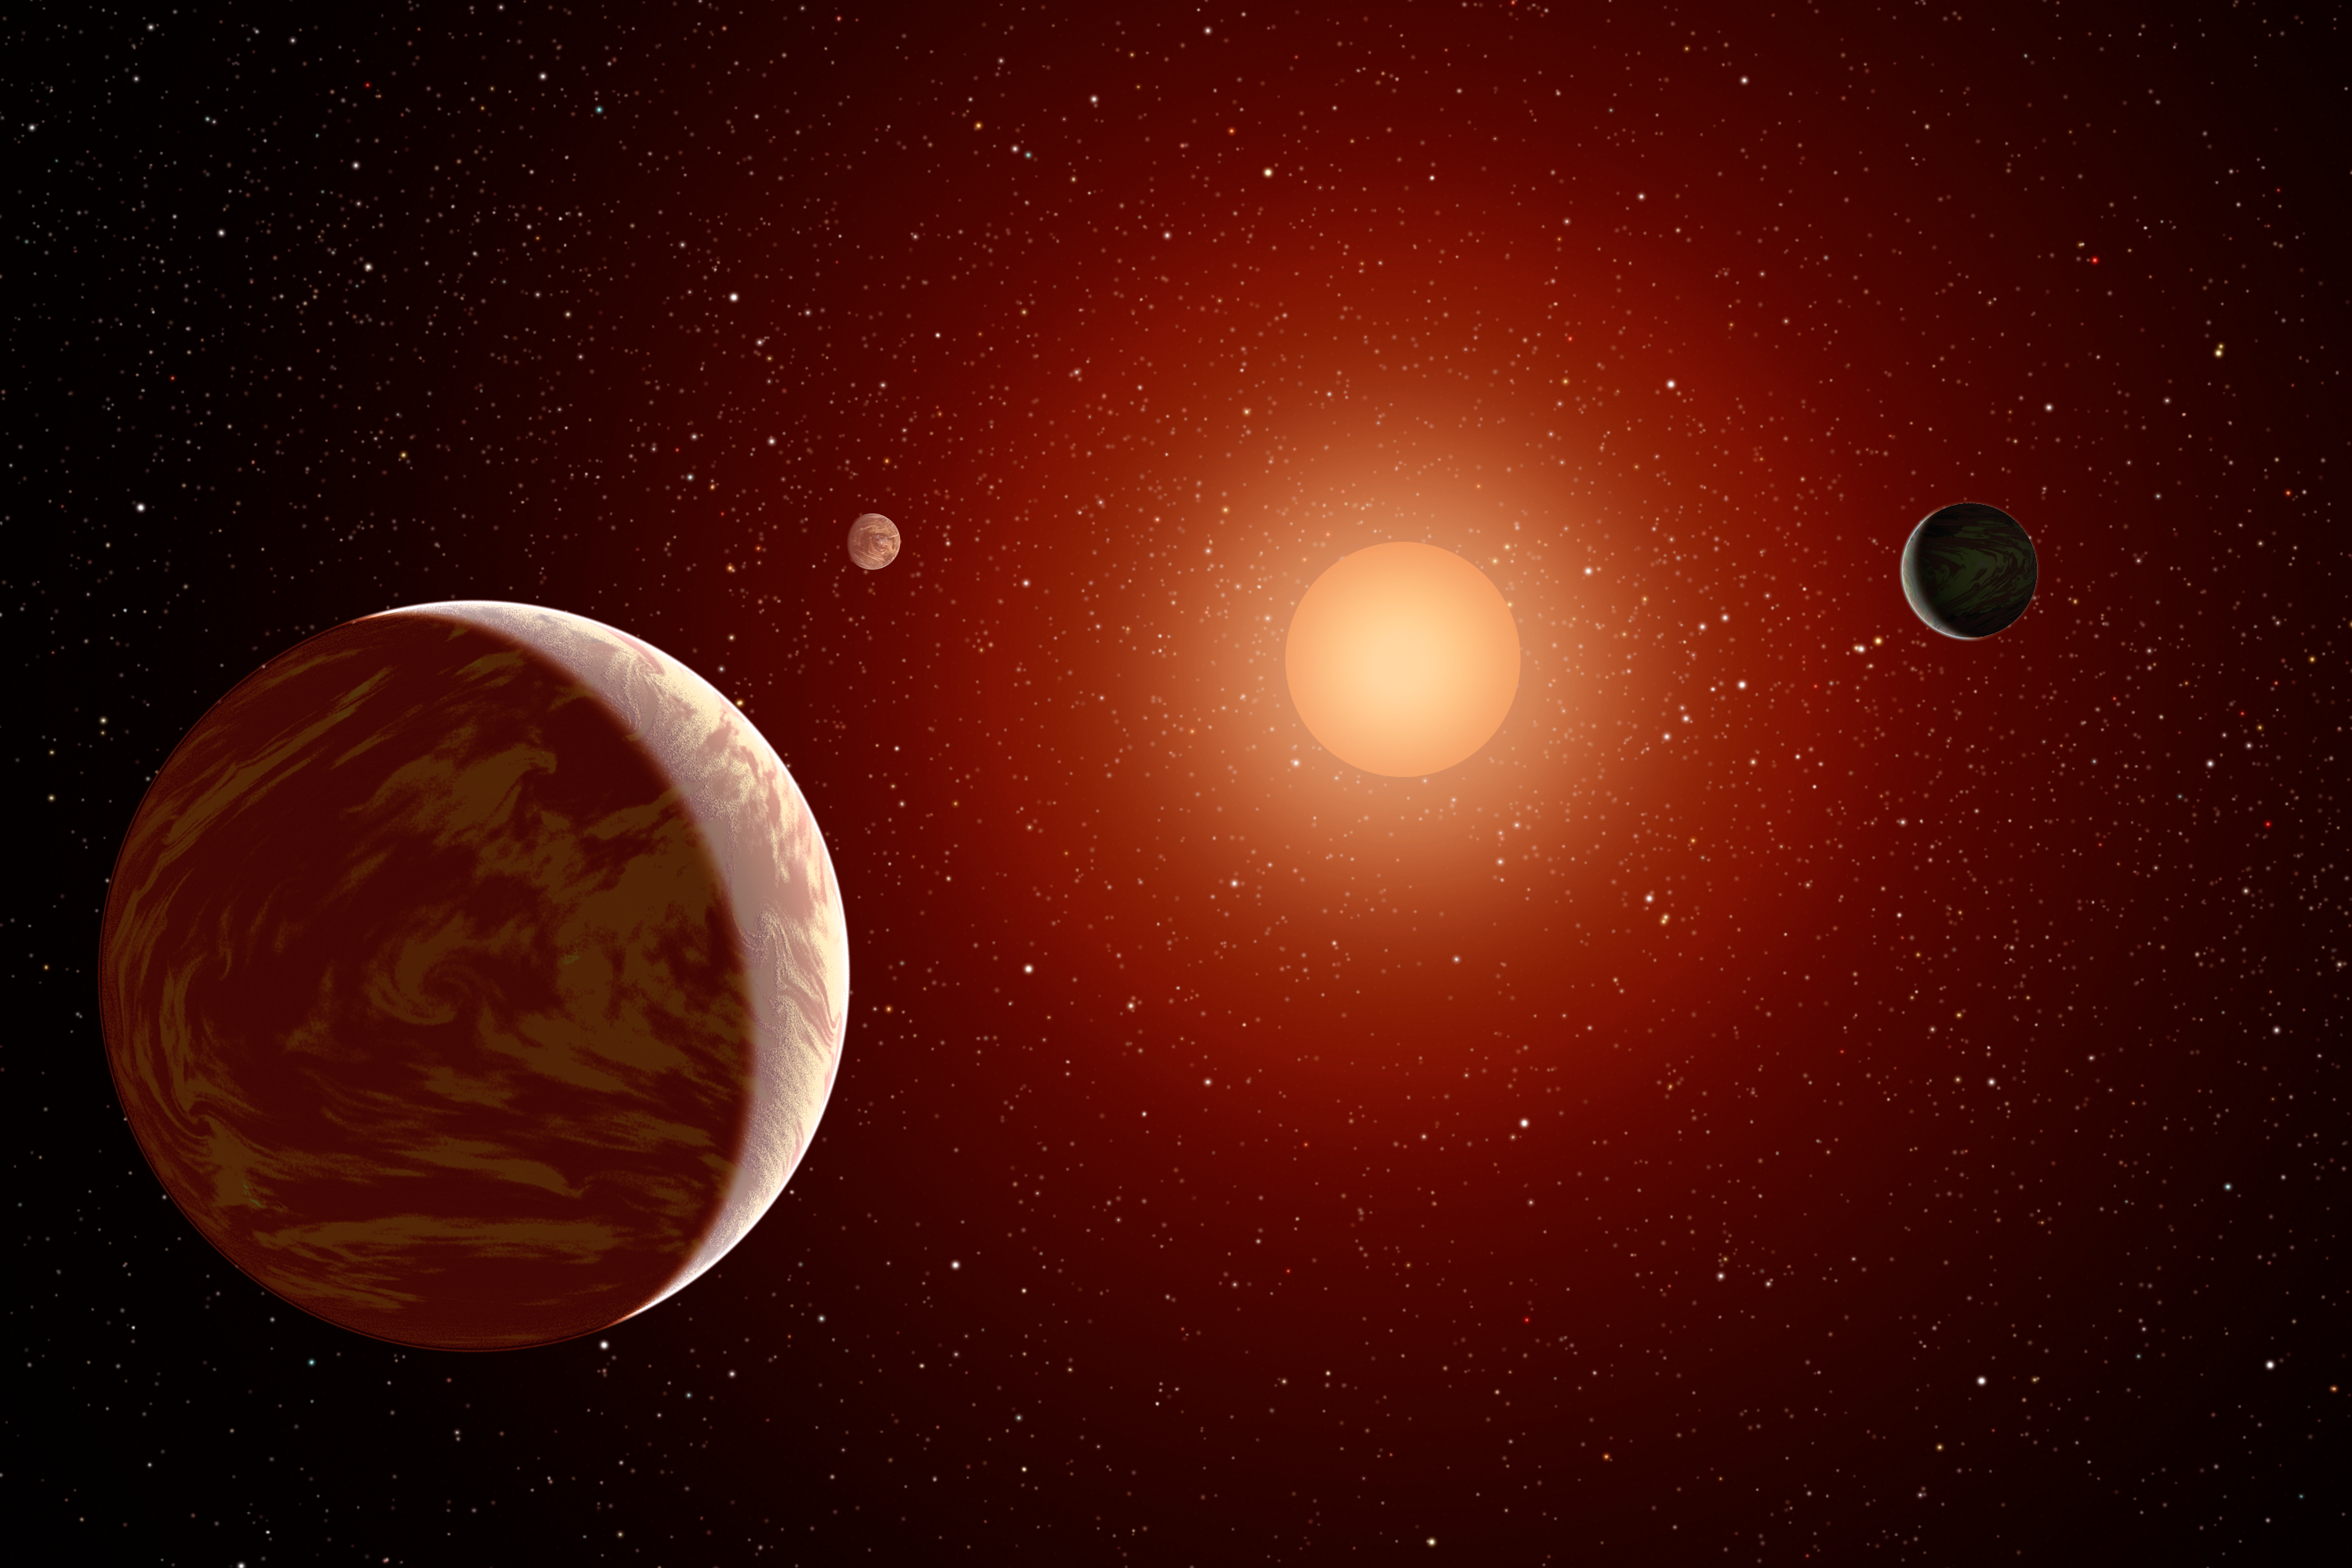

Planets Under a Red Sun (Artist’s Concept)

This artist’s concept illustrates a young, red dwarf star surrounded by three planets. Such stars are dimmer and smaller than yellow stars like our sun, which makes them ideal targets for astronomers wishing to take images of planets outside our solar system, called exoplanets. NASA’s Galaxy Evolution Explorer is helping to identify young, red dwarf stars that are close to us by detecting their ultraviolet light (stars give off a lot of ultraviolet light in their youth). Astronomers will use telescopes to try to image giant planets that orbit farther out from these stars, such as the one depicted here at lower left.

Credit: NASA/JPL-Caltech